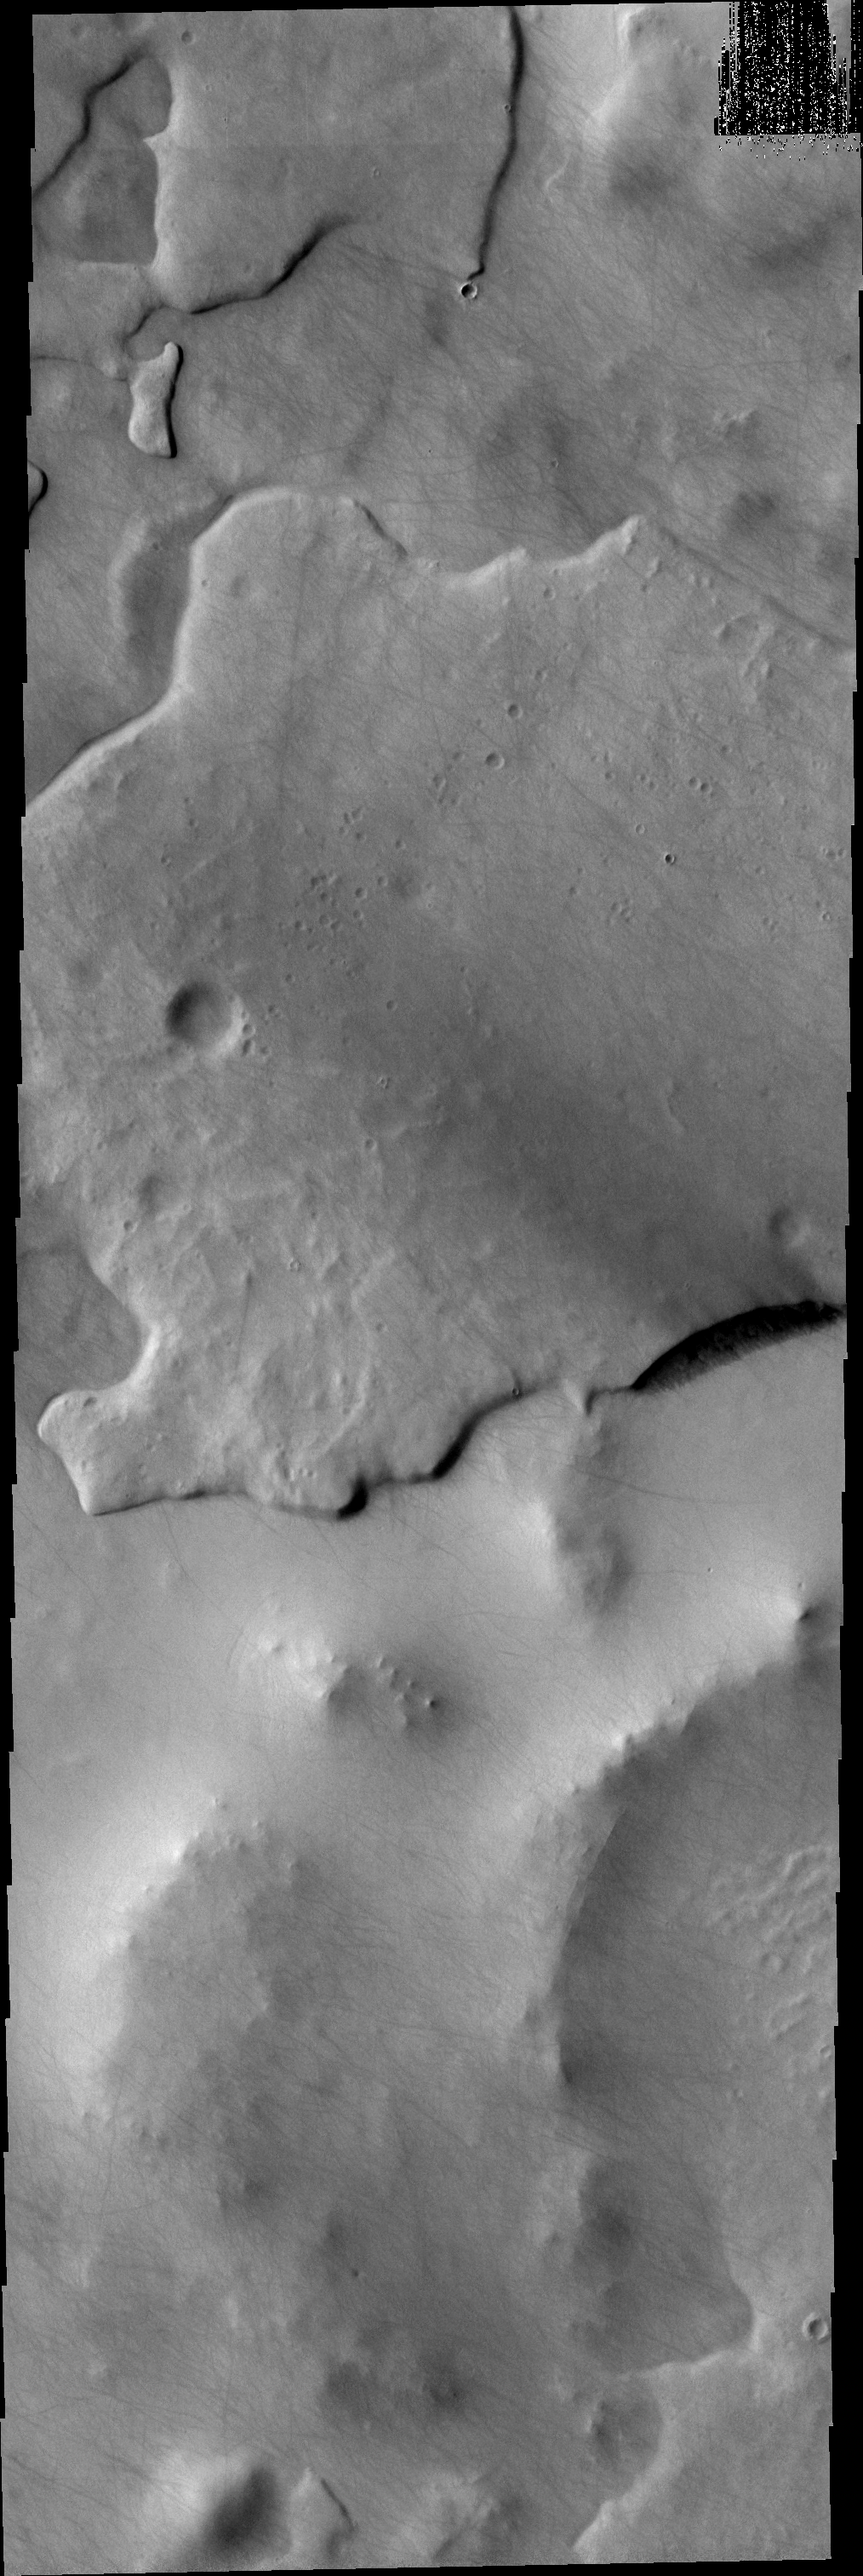

THEMIS Art #104

Do you see what I see? A giant fish with open mouth looks to the left in the center of this VIS image.

Credit: NASA/JPL-Caltech/ASU